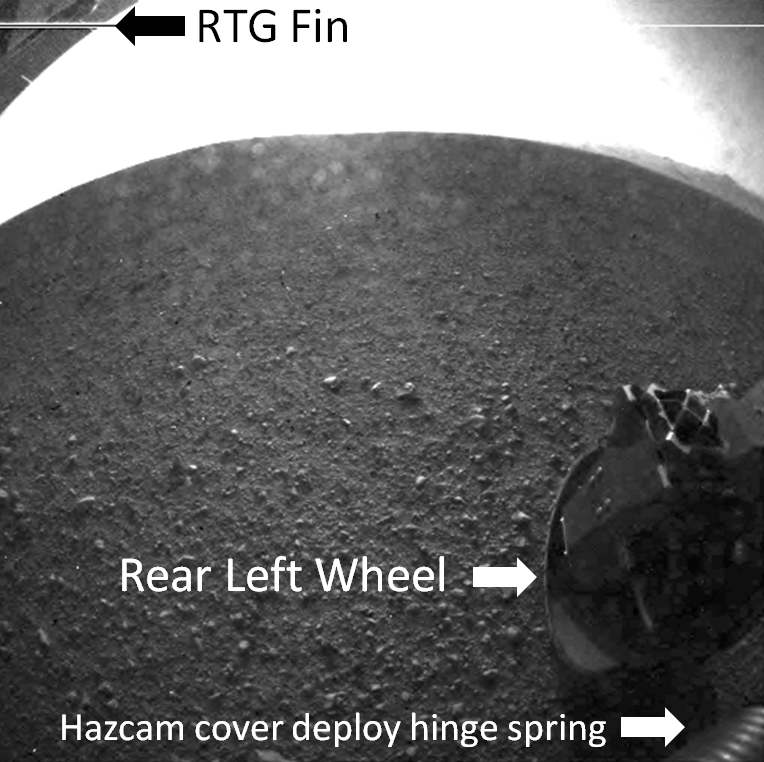

Curiosity’s Rear View, Annotated

This is a labeled version of one of the first images taken by a rear Hazard-Avoidance camera on NASA’s Curiosity rover, which landed on Mars the evening of Aug. 5 PDT (morning of Aug. 6 EDT). The image shows a fin on the radioisotope thermoelectric generator (the rover’s power source), the rear left wheel and a spring that released the dust cover on the Hazard-Avoidance camera.It was taken through a “fisheye” wide-angle lens. The unlabeled version is available at PIA15973. It is one-half of full resolution.

Part of the rim of Gale Crater, which is a feature the size of Connecticut and Rhode Island combined, can be seen at the upper right of the image.

As planned, the rover’s early engineering images are low resolution.

Credit: NASA/JPL-Caltech